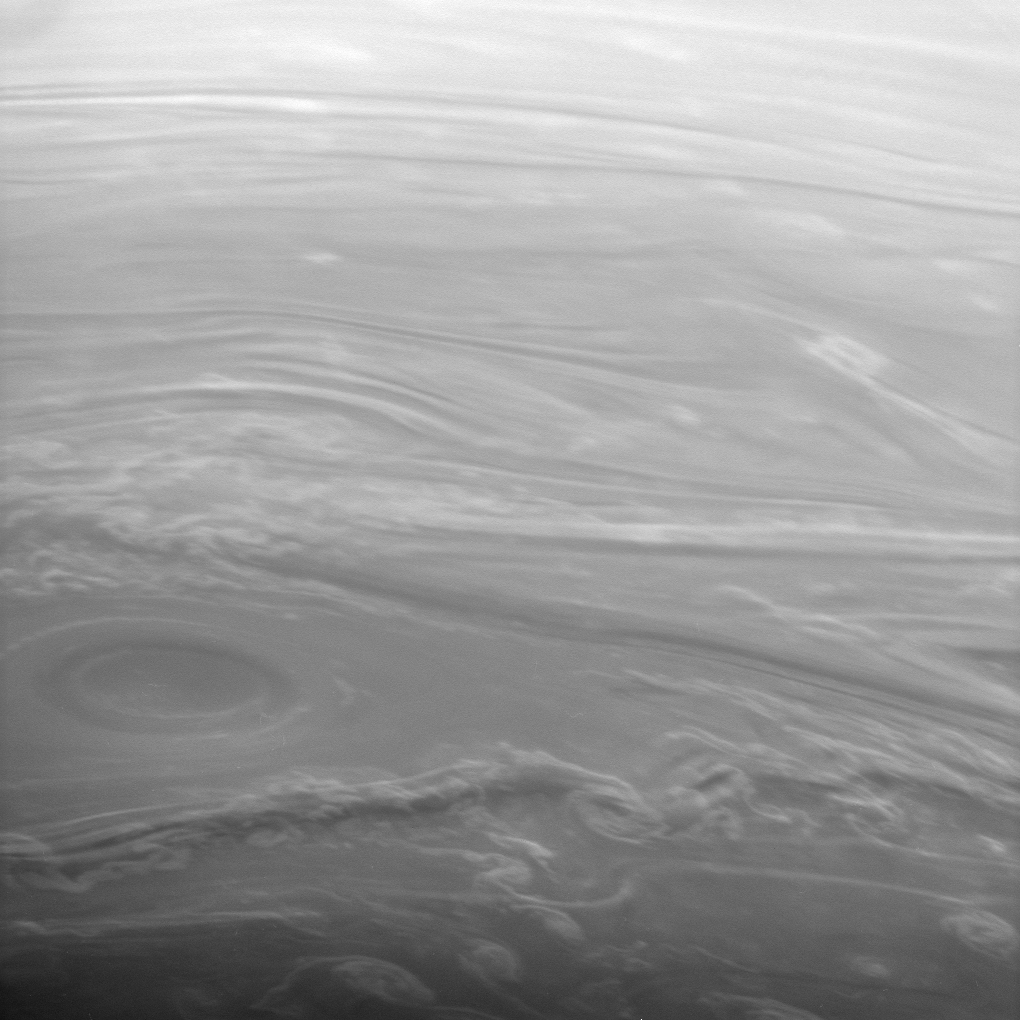

Swirling With Shadows

This spectacular image of Saturn’s clouds looks obliquely across the high northern latitudes. The Sun is low on the horizon here, making the vertical extent of the clouds easier to see. Cloud bands surrounding the vortex at lower left rise above their surroundings, casting shadows toward the bottom of the image.

Some motion blur is apparent in this view.

The image was taken with the Cassini spacecraft narrow-angle camera using a spectral filter sensitive to wavelengths of infrared light centered at 938 nanometers on Oct. 30, 2006. Cassini was then at a distance of approximately 1.2 million kilometers (700,000 miles) from Saturn and at a Sun-Saturn-spacecraft, or phase, angle of 142 degrees. Image scale is 7 kilometers (4 miles) per pixel.

The Cassini-Huygens mission is a cooperative project of NASA, the European Space Agency and the Italian Space Agency. The Jet Propulsion Laboratory, a division of the California Institute of Technology in Pasadena, manages the mission for NASA’s Science Mission Directorate, Washington, D.C. The Cassini orbiter and its two onboard cameras were designed, developed and assembled at JPL. The imaging operations center is based at the Space Science Institute in Boulder, Colo.

Credit: NASA/JPL/Space Science Institute